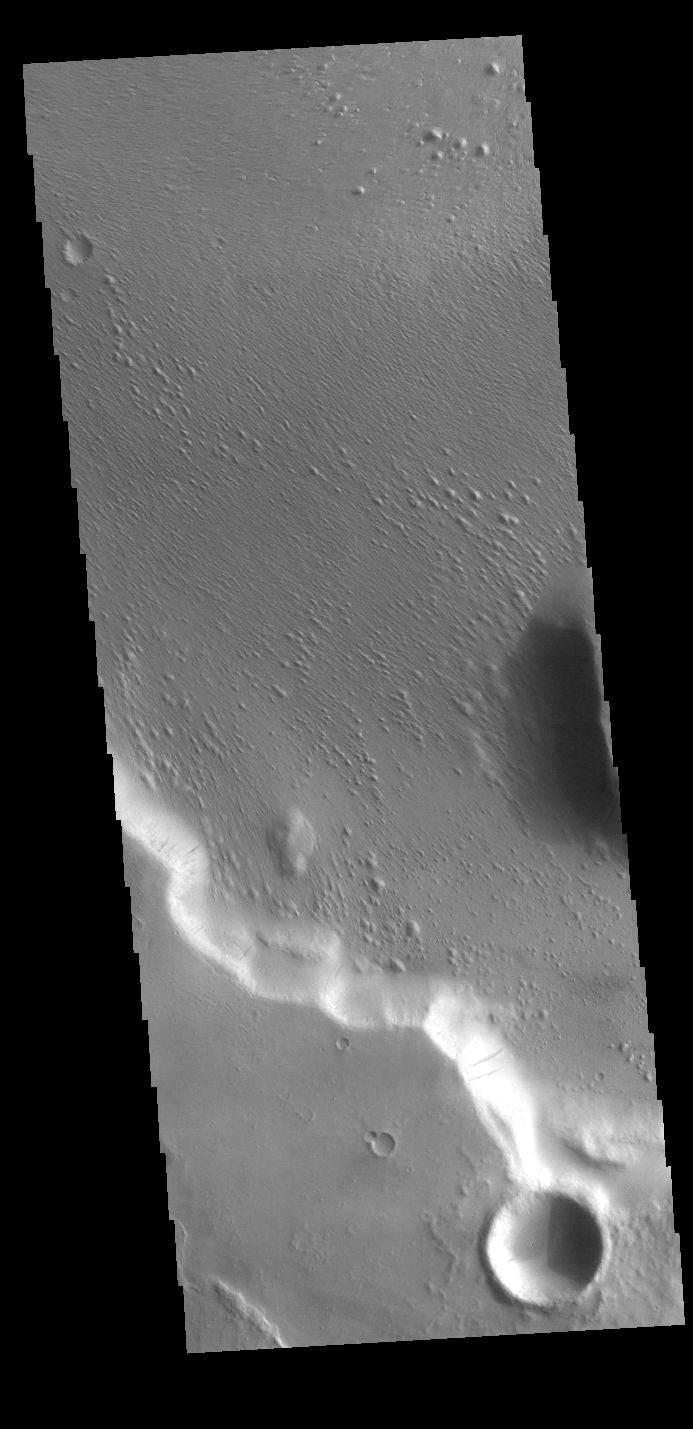

Wind + Gravity

This VIS image is located in Medusae Fossae. Along the cliffside several dark streaks are visible. It is thought that these streaks mark the location where downslope movement of material has removed some of the dust that coats every surface of Mars, and revealed the rocky surface beneath the dust. The surface of the rest of the image appears to have been modified by wind erosion, which has created the aligned small hills and ridges.

Credit: NASA/JPL-Caltech/ASU